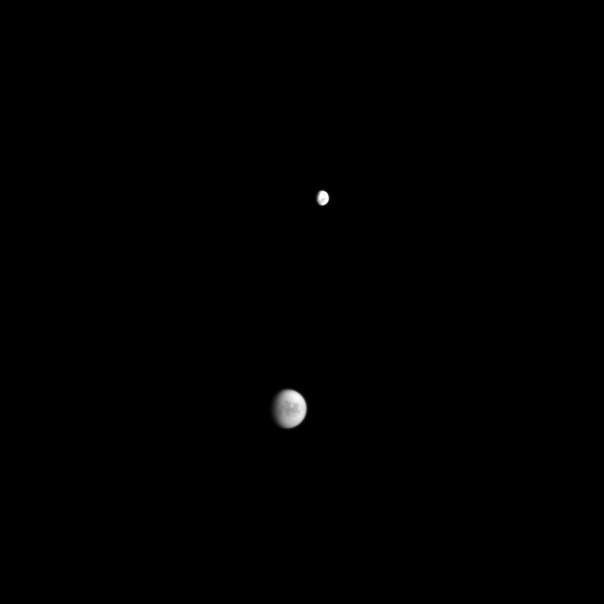

Two Moons, One Picture

The orbits of Dione and Titan bring them together in one frame in this distant glimpse from the Cassini spacecraft.

Light and dark areas on Dione (1123 kilometers, or 698 miles across), at the top of the frame, hint at that moon’s fractured surface. Through the hazy atmosphere of Titan (5150 kilometers, or 3200 miles across) at the bottom, the dark region of Senkyo is visible.

This view looks toward the Saturn-facing side of Titan and the leading hemisphere of Dione. North on Titan is up and rotated 3 degrees to the left. The image was taken with the Cassini spacecraft wide-angle camera on Jan. 28, 2009 using a spectral filter sensitive to wavelengths of near-infrared light centered at 939 nanometers.

The view was acquired at a distance of approximately 2.3 million kilometers (1.4 million miles) from Titan and at a Sun-Titan-spacecraft, or phase, angle of 44 degrees. Image scale is 140 kilometers (87 miles) per pixel.

The Cassini-Huygens mission is a cooperative project of NASA, the European Space Agency and the Italian Space Agency. The Jet Propulsion Laboratory, a division of the California Institute of Technology in Pasadena, manages the mission for NASA’s Science Mission Directorate, Washington, D.C. The Cassini orbiter and its two onboard cameras were designed, developed and assembled at JPL. The imaging operations center is based at the Space Science Institute in Boulder, Colo.

Credit: NASA/JPL/Space Science Institute